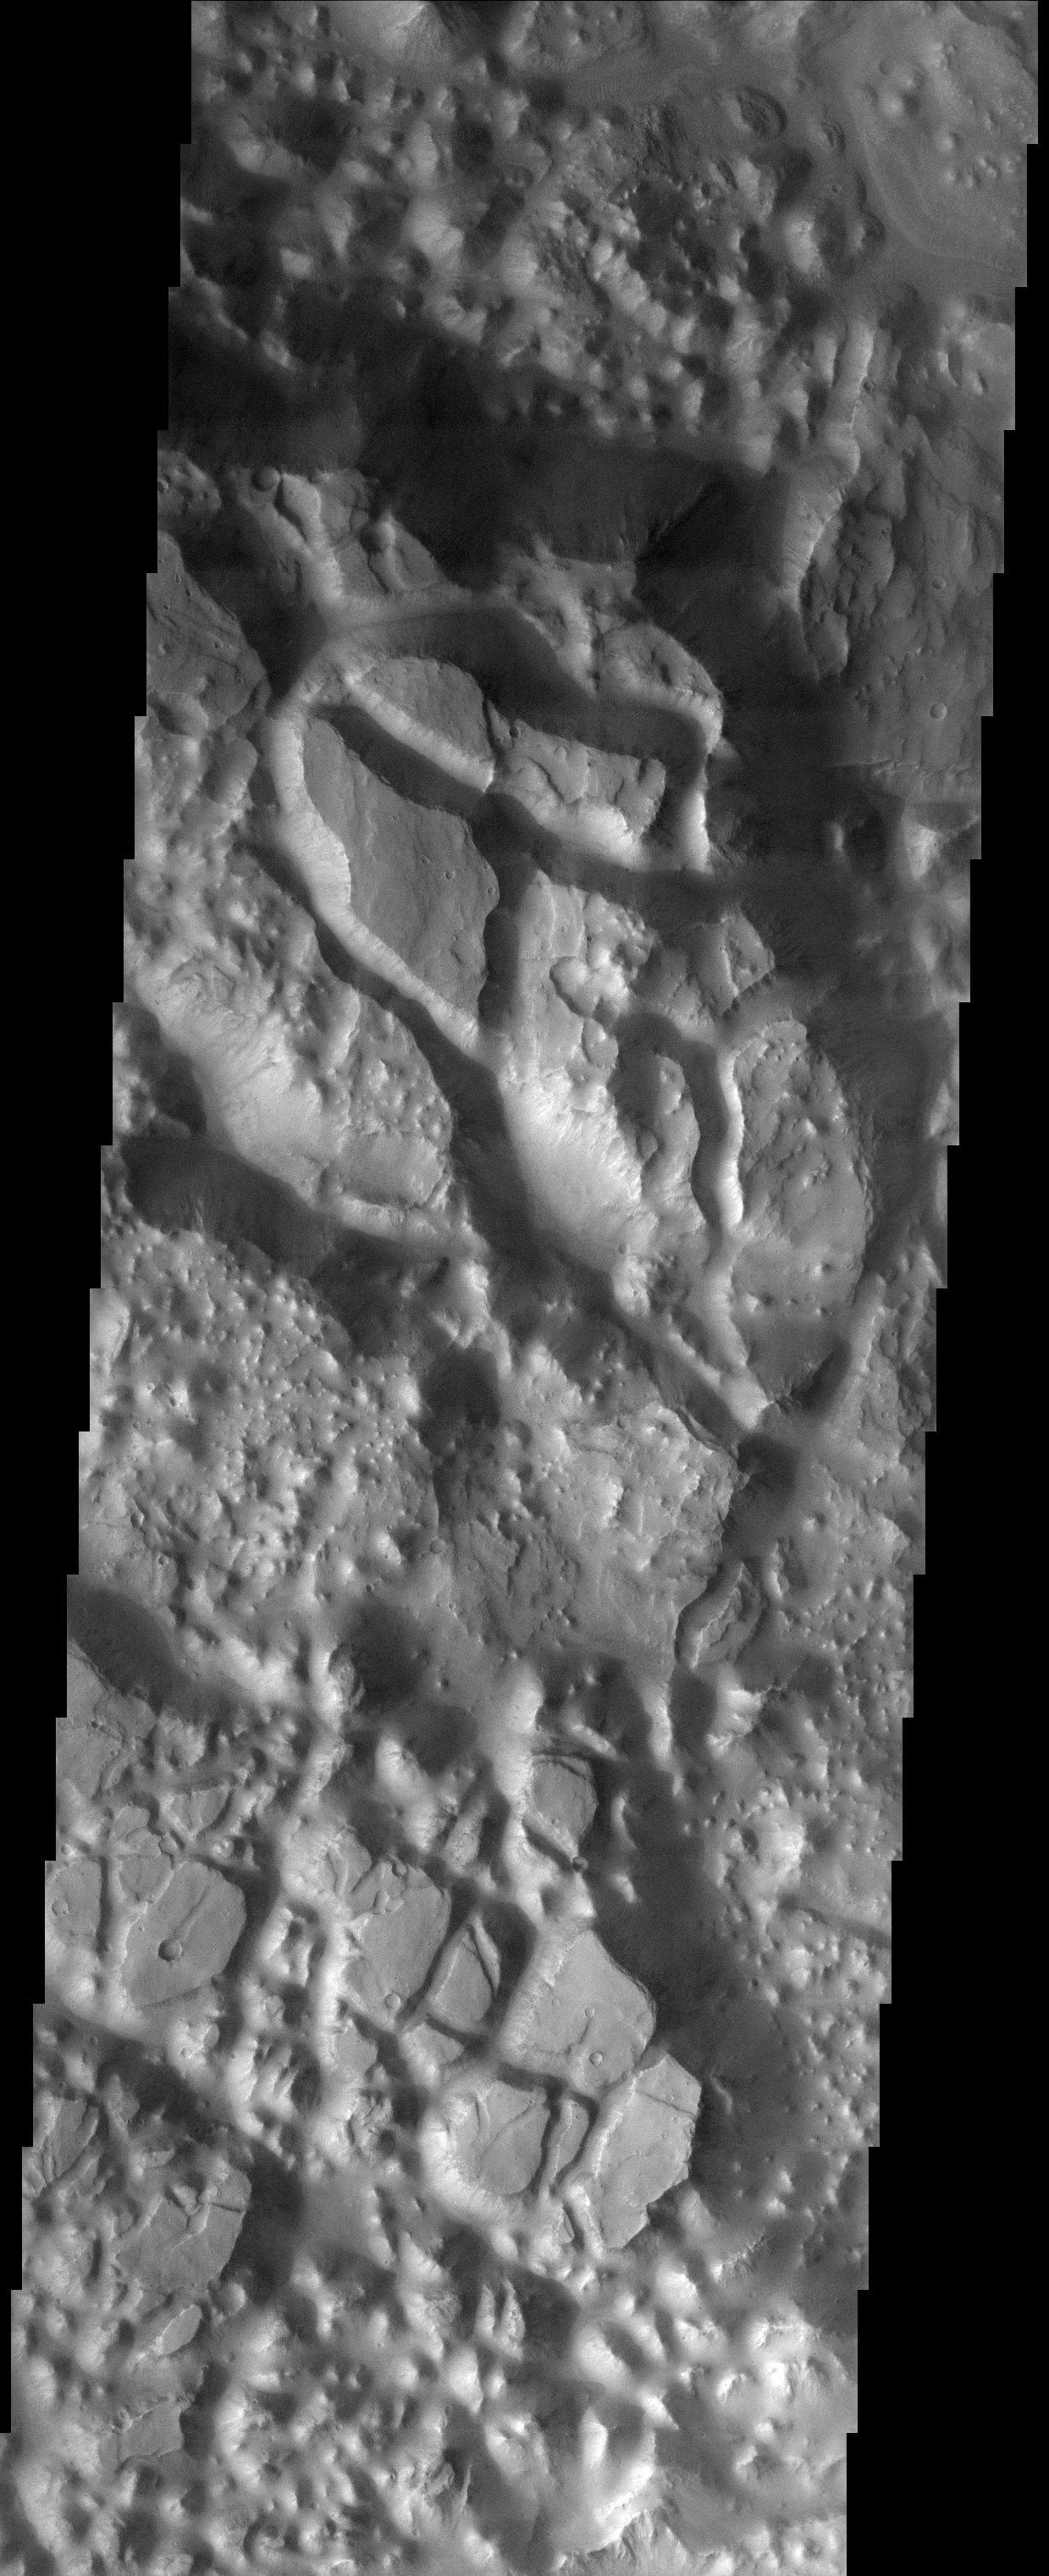

Aureum Chaos

Released 11 November 2003

Aureum Chaos is a large crater that was filled with sediment after its formation. After the infilling of sediment, something occurred that caused the sediment to be broken up into large, slumped blocks and smaller knobs. Currently, it is believed that the blocks and knobs form when material is removed from the subsurface, creating void space. Subsurface ice was probably heated, and the water burst out to the surface, maybe forming a temporary lake. Other areas of chaos terrain have large outflow channels that emanate from them, indicating that a tremendous amount of water was released.

Image information: VIS instrument. Latitude -3.2, Longitude 331 East (29 West). 19 meter/pixel resolution.

Note: this THEMIS visual image has not been radiometrically nor geometrically calibrated for this preliminary release. An empirical correction has been performed to remove instrumental effects. A linear shift has been applied in the cross-track and down-track direction to approximate spacecraft and planetary motion. Fully calibrated and geometrically projected images will be released through the Planetary Data System in accordance with Project policies at a later time.

NASA’s Jet Propulsion Laboratory manages the 2001 Mars Odyssey mission for NASA’s Office of Space Science, Washington, D.C. The Thermal Emission Imaging System (THEMIS) was developed by Arizona State University, Tempe, in collaboration with Raytheon Santa Barbara Remote Sensing. The THEMIS investigation is led by Dr. Philip Christensen at Arizona State University. Lockheed Martin Astronautics, Denver, is the prime contractor for the Odyssey project, and developed and built the orbiter. Mission operations are conducted jointly from Lockheed Martin and from JPL, a division of the California Institute of Technology in Pasadena.

Credit: NASA/JPL/Arizona State University